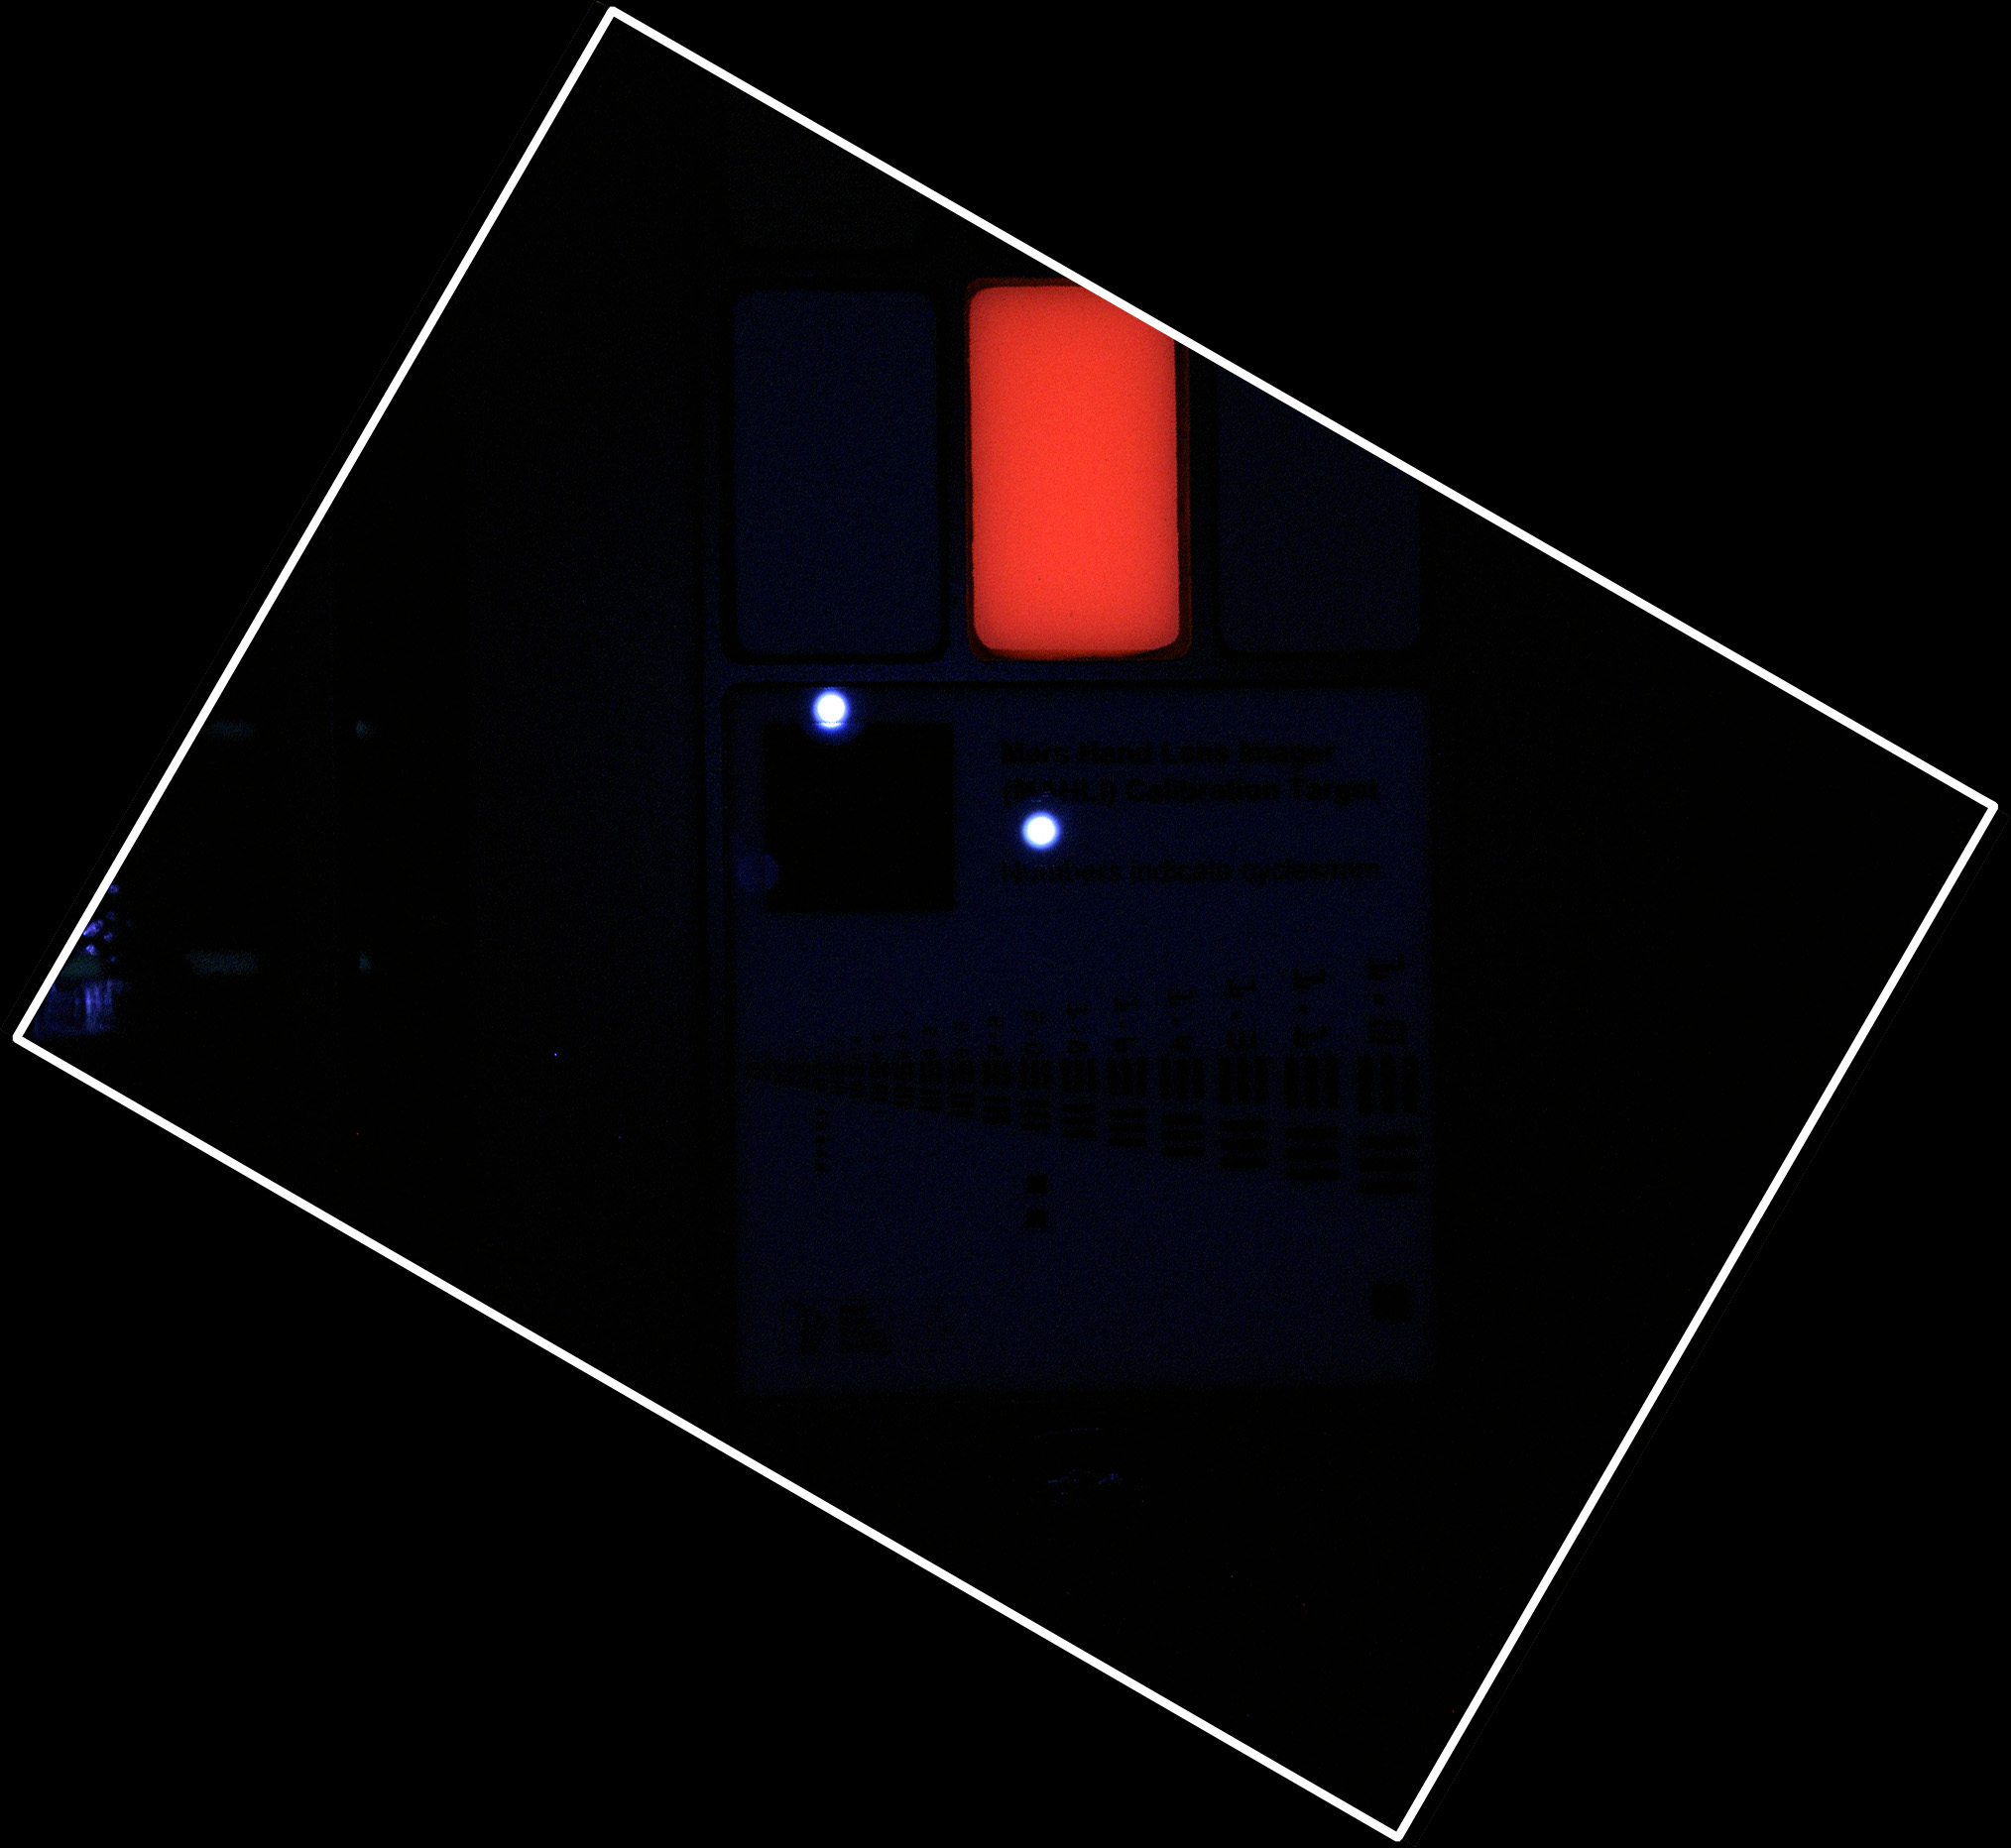

MAHLI Calibration Target in Ultraviolet Light

During pre-flight testing in March 2011, the Mars Hand Lens Imager (MAHLI) camera on NASA’s Mars rover Curiosity took this image of the MAHLI calibration target under illumination from MAHLI’s two ultraviolet LEDs (light emitting diodes).

One reference swatch on the target fluoresces in red as it is illuminated by the instrument’s ultraviolet light source. The LED wavelength is 365 nanometers. Violet reflections of the ultraviolet LEDs are visible off the opal glass in the bar target section of the calibration target. The pigment in the fluorescent swatch was donated by Spectra Systems Inc., Providence, R.I.

This image can be compared to image PIA15287 which was taken from the same distance, 3.94 inches (10 centimeters), but using MAHLI’s white-light LEDs rather than the ultraviolet ones. In white light, the fluorescent swatch is cream-colored.

The MAHLI adjustable-focus, color camera is one of the tools on the turret at the end of Curiosity’s robotic arm. Its calibration target is attached to the rover at the arm’s shoulder joint.

NASA’s Mars Science Laboratory mission launched on Nov. 26, 2011, and will deliver the rover Curiosity to Gale Crater on Mars in August 2012. With MAHLI and nine other science instruments, Curiosity will investigate whether the area has ever offered environmental conditions favorable for microbial life.

Malin Space Science Systems, San Diego, supplied MAHLI and three other cameras for the mission. NASA’s Jet Propulsion Laboratory, a division of the California Institute of Technology, in Pasadena, manages the Mars Science Laboratory mission for the NASA Science Mission Directorate, Washington, and built Curiosity.

Credit: NASA/JPL-Caltech/Malin Space Science Systems